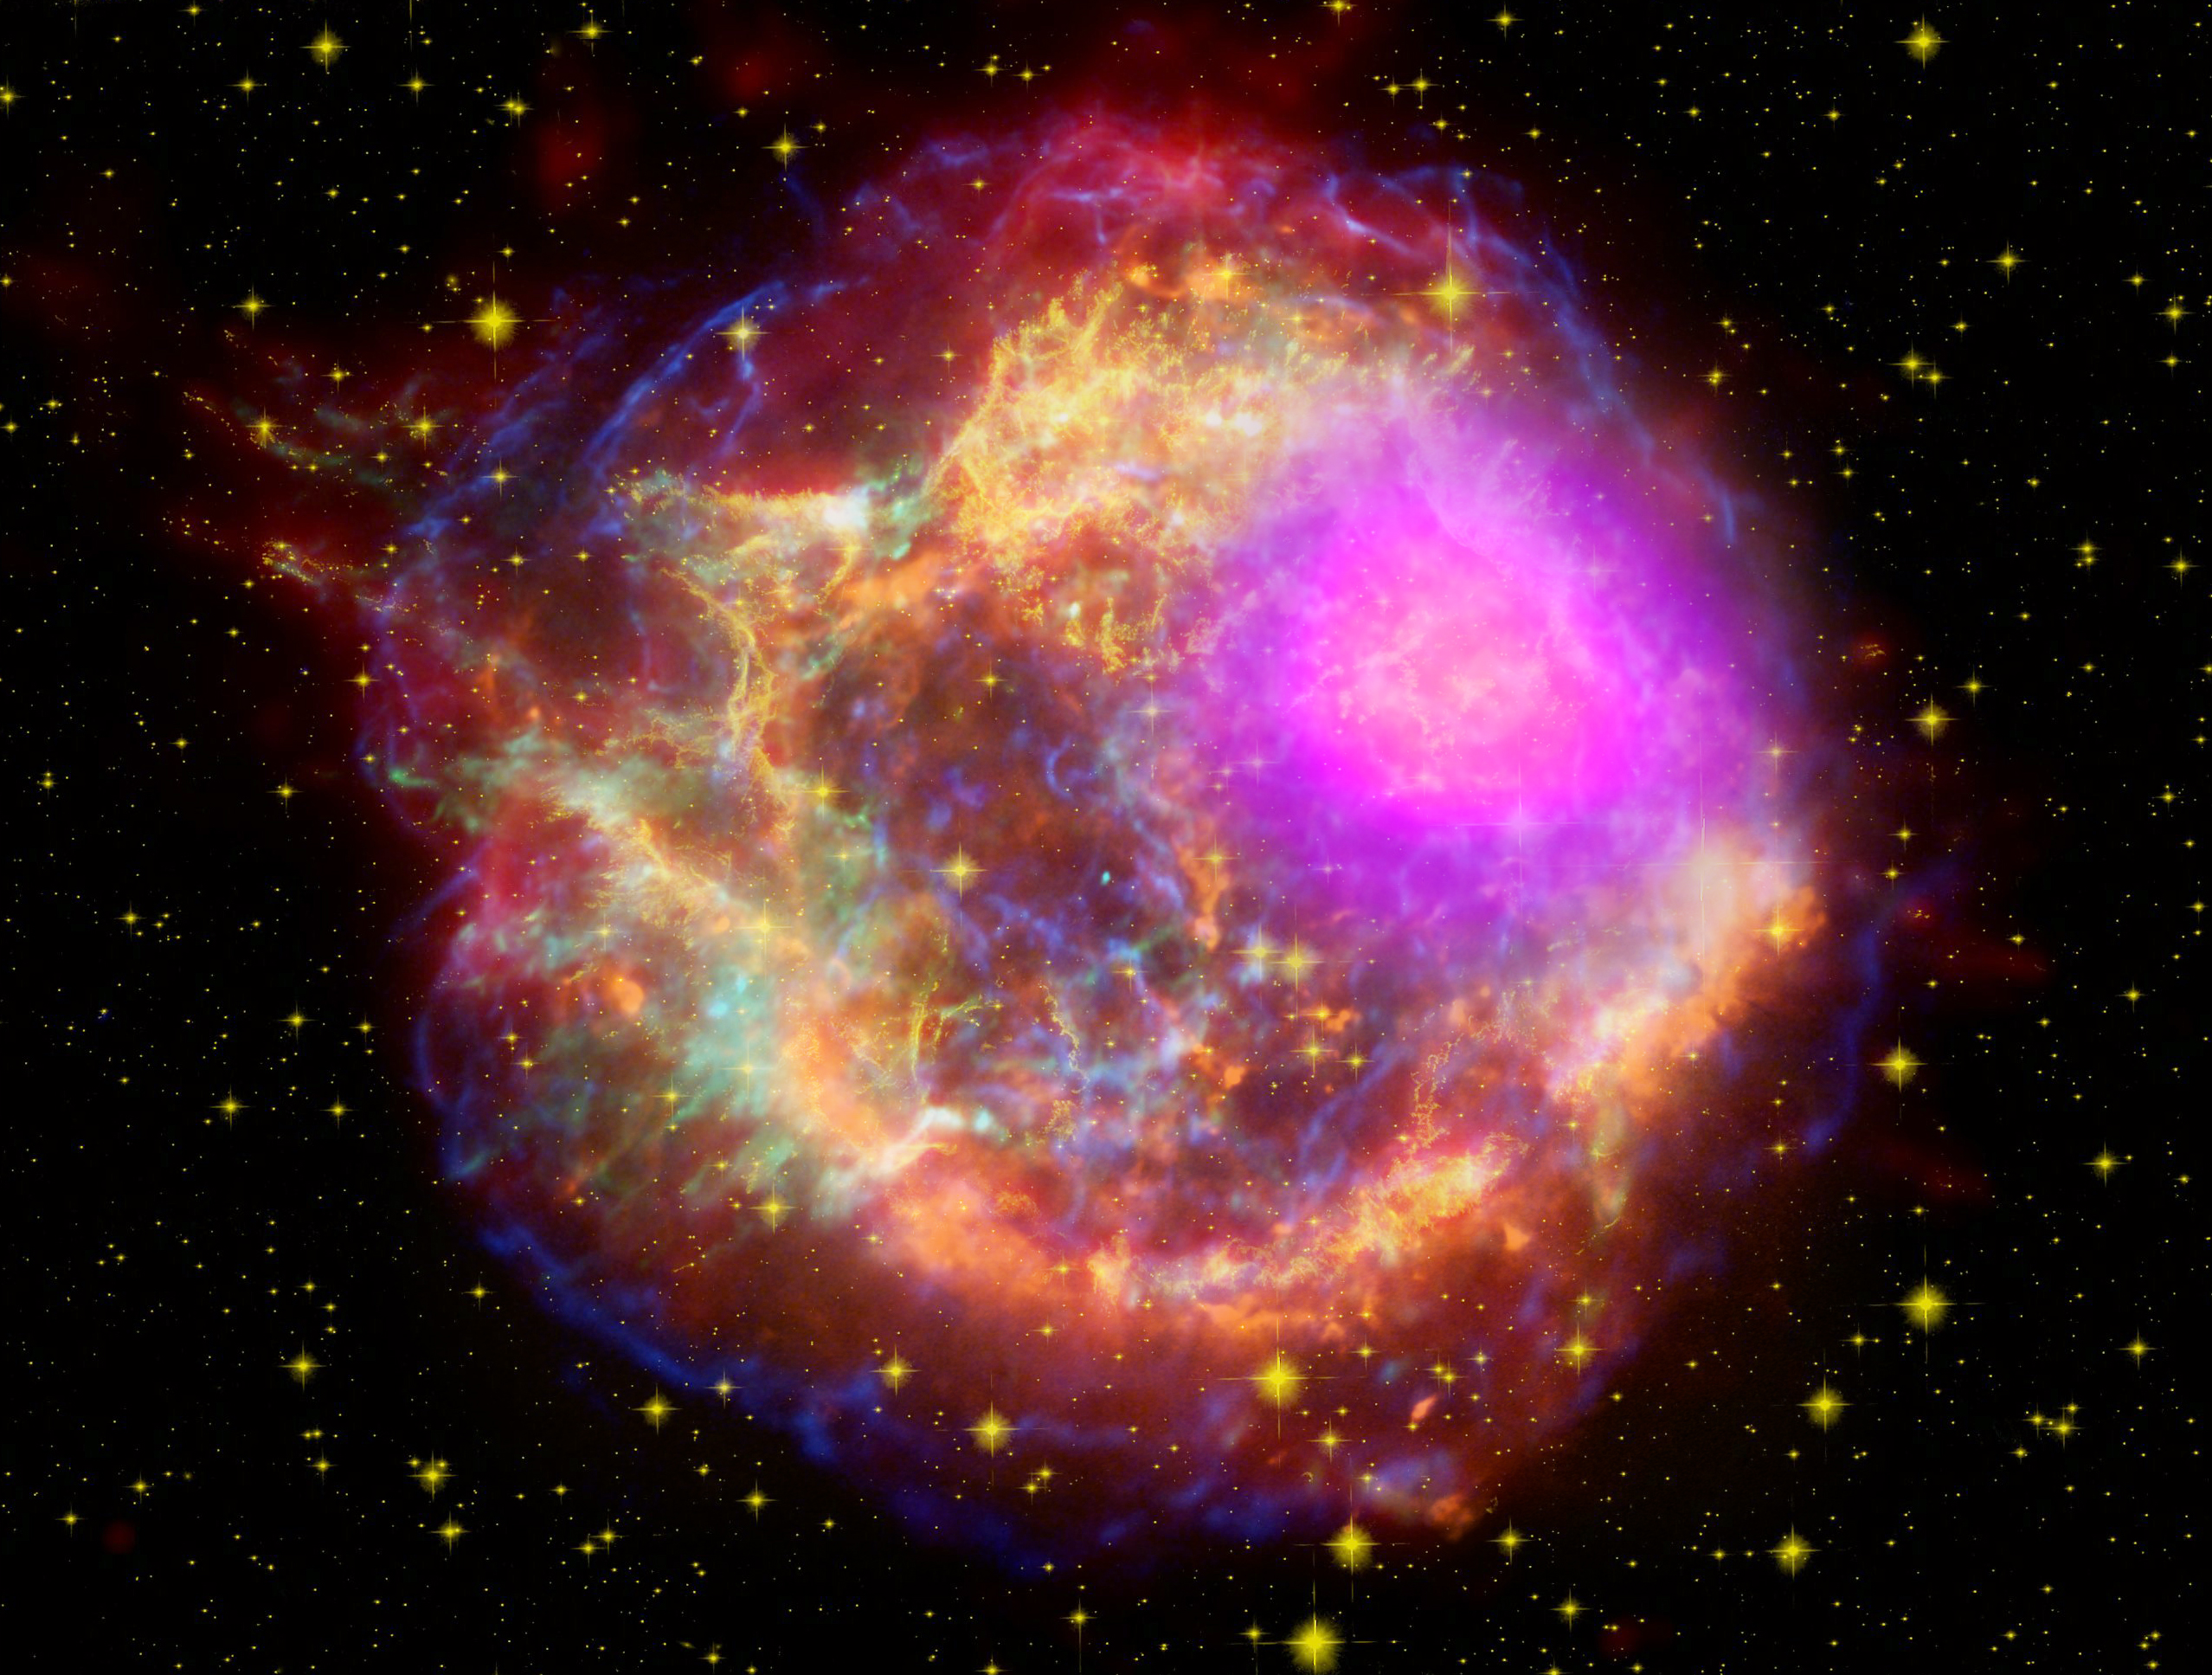

Cassiopeia A supernova

NASA's Fermi Closes on Source of Cosmic Rays New images from NASA's Fermi Gamma-ray Space Telescope show where supernova remnants emit radiation a billion times more energetic than visible light. The images bring astronomers a step closer to understanding the source of some of the universe's most energetic particles -- cosmic rays. This composite shows the Cassiopeia A supernova remnant across the spectrum: Gamma rays (magenta) from NASA's Fermi Gamma-ray Space Telescope; X-rays (blue, green) from NASA's Chandra X-ray Observatory; visible light (yellow) from the Hubble Space Telescope; infrared (red) from NASA's Spitzer Space Telescope; and radio (orange) from the Very Large Array near Socorro, N.M.

Credit: NASA/DOE/Fermi LAT Collaboration, CXC/SAO/JPL-Caltech/Steward/O. Krause et al., and NRAO/AUI